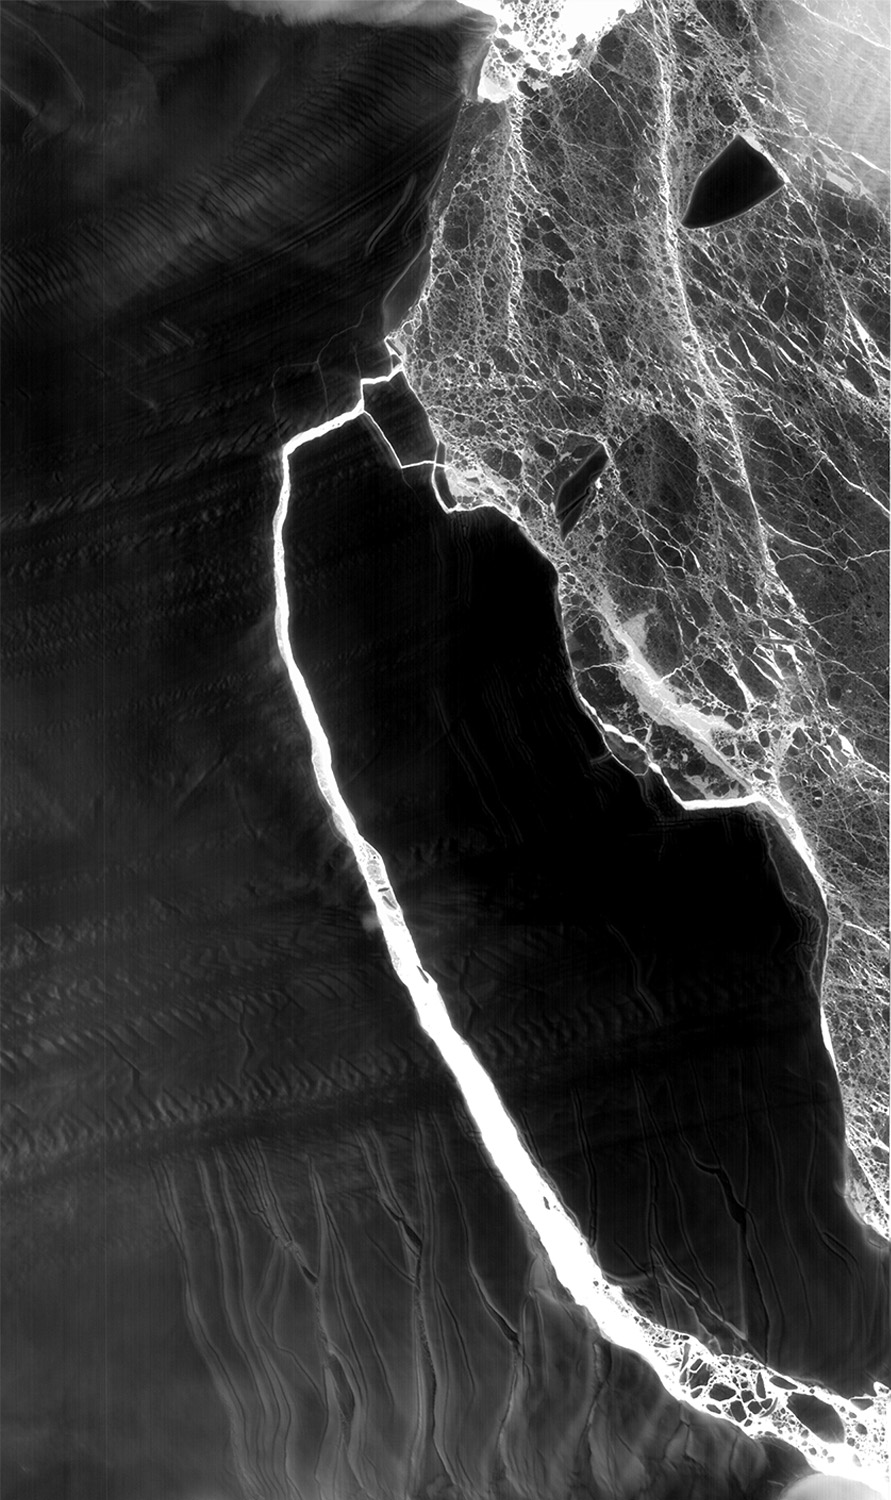

NASA Snaps Nighttime View of Massive Iceberg Split

As Antarctica remains shrouded in darkness during the Southern Hemisphere winter, the Thermal Infrared Sensor (TIRS) on Landsat 8 captured a new snap of the 2,240-square-mile iceberg that split off from the Antarctic Peninsula’s Larsen C ice shelf on July 10-12. The satellite imagery is a composite of Landsat 8 as it past on July 14 and July 21 and shows that the main berg, A-68, has already lost several smaller pieces. The A-68 iceberg is being carried by currents northward out of its embayment on the Larsen C ice shelf. The latest imagery also details a group of three small, not yet released icebergs at the north end of the embayment.

Credit: NASA Goddard/UMBC JCET, Christopher A. Shuman